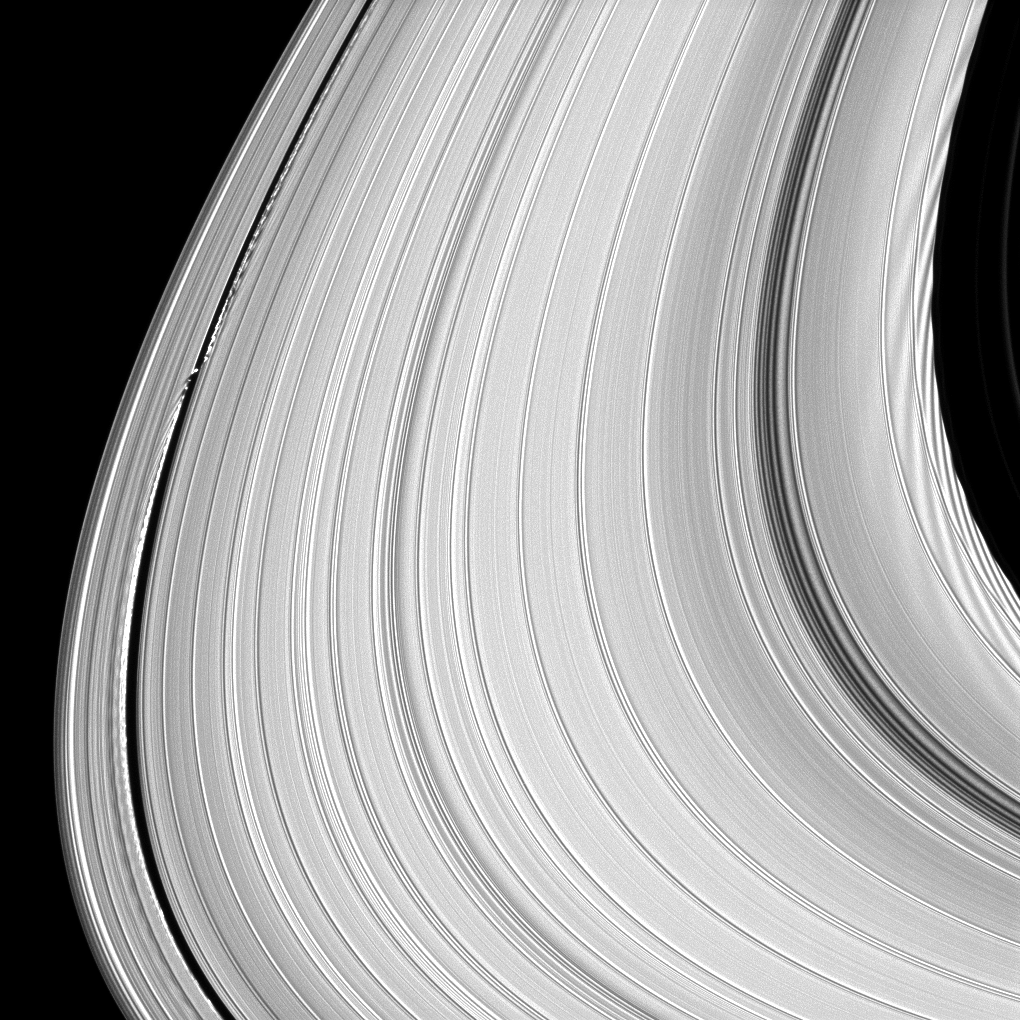

Pushing and Pulling

Rather than being an unchanging disk of peaceful particles, the material that makes up Saturn’s rings is constantly pushed and pulled into spectacular shapes.

On the left of the image, the moon Daphnis (8 kilometers,or 5 miles across) affects material as it orbits in the A ring’s Keeler Gap. The moon’s orbit is inclined relative to the plane of Saturn’s rings. Daphnis’ gravitational pull perturbs the orbits of the particles forming the Keeler Gap’s edge. This sculpts the edge into waves having both horizontal (radial) and out-of-plane components. Material on the inner edge of the gap orbits faster than the moon so that the waves there lead the moon in its orbit. Material on the outer edge moves slower than the moon, so waves there trail the moon. See PIA11656 to learn more about this process.

On the right, the material at the edge of the Encke Gap shows waves caused by Pan (28 kilometers, or 17 miles across). See PIA09881 for a similar view.

This view looks toward the southern, unilluminated side of the rings from about 6 degrees below the ringplane.

The image was taken in visible light with the Cassini spacecraft narrow-angle camera on June 3, 2010. The view was acquired at a distance of approximately 531,000 kilometers (330,000 miles) from Saturn and at a sun-Saturn-spacecraft, or phase, angle of 33 degrees. Image scale is 3 kilometers (2 miles) per pixel.

The Cassini-Huygens mission is a cooperative project of NASA, the European Space Agency and the Italian Space Agency. The Jet Propulsion Laboratory, a division of the California Institute of Technology in Pasadena, manages the mission for NASA’s Science Mission Directorate, Washington, D.C. The Cassini orbiter and its two onboard cameras were designed, developed and assembled at JPL. The imaging operations center is based at the Space Science Institute in Boulder, Colo.

Credit: NASA/JPL/Space Science Institute